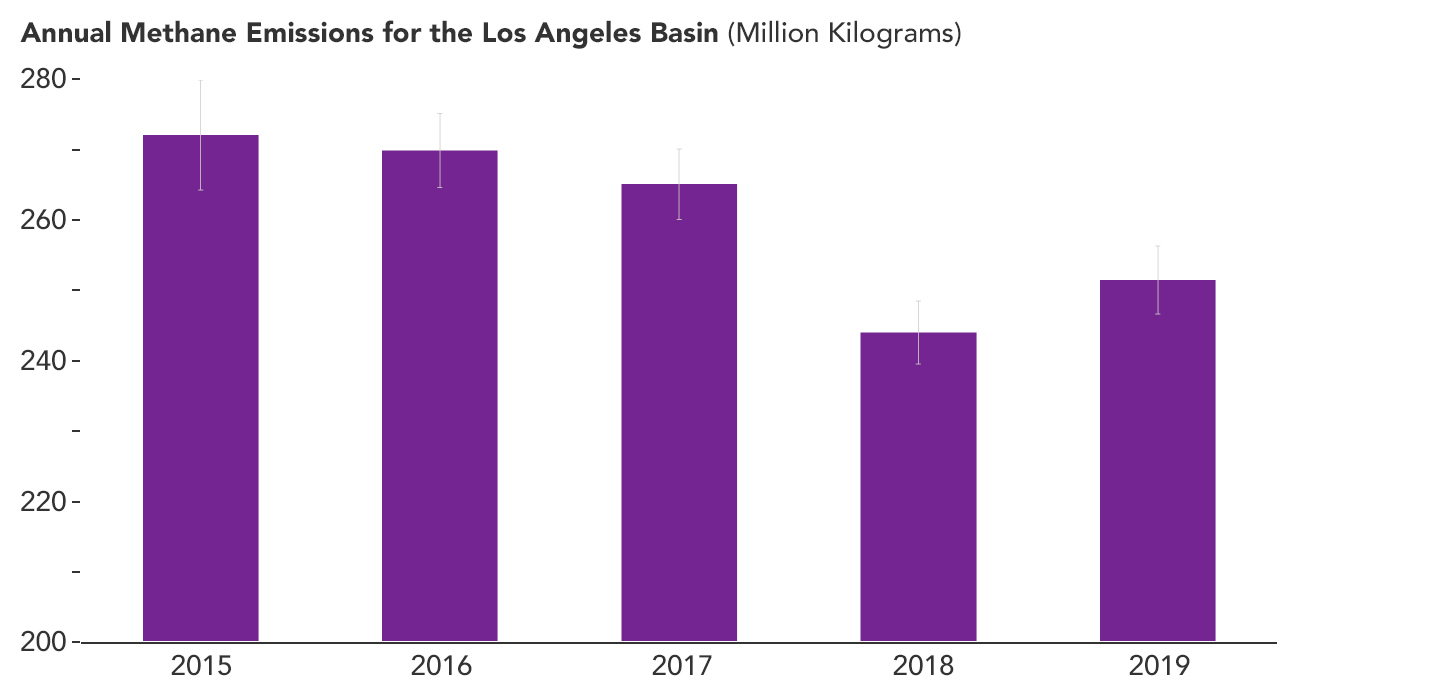

Declining Methane Emissions in the Los Angeles Basin

A February 2023 study by researchers at NASA’s Jet Propulsion Laboratory in Southern California analyzed data on atmospheric methane concentrations from ground-based sensors scattered around four densely populated Southern California counties. It found that emissions of the powerful greenhouse gas methane fell by about 7% between 2015 and 2020 – a reduction of 33 million pounds (15 million kilograms) of methane released per year.

This bar graph shows that overall emissions in the study area decreased between 2015 and 2019, the last full year of the data for the study. Error bars indicate uncertainties in the estimates for each year.

Published in Environmental Research Letters, the paper is based on measurements from eight spectroscopic sensors that were installed as part of the Megacities Carbon Project, a multiagency collaboration monitoring greenhouse gases in the Los Angeles, Indianapolis, and Washington, D.C., areas. The sensors have been gathering data since 2015. The California data enabled researchers to study an area that stretches from the beaches of Malibu in the west to the mountains and deserts of San Bernardino and Riverside counties in the east. It also extends south through all of Orange County.

The researchers found that the month-to-month fluctuations in methane concentrations around Los Angeles gradually fell from 2015 to 2020, and well into 2022 – a strong indication that local emissions of the gas were also decreasing. Then, using a mathematical model to estimate the emissions decrease, they found the areas covered by sensors in Granada Hills (Los Angeles County) and Ontario (San Bernardino County) accounted for much of the drop in annual emissions from 2015 to 2020.

Although the paper doesn’t cite causes of the emission reductions in those two locales, researchers suspect they resulted from better management of natural gas pipelines and equipment, which in turn led to lower fugitive – or accidental – methane releases. Improved infrastructure at a massive landfill near Granada Hills likely also played a role.

Credit: NASA/JPL-Caltech